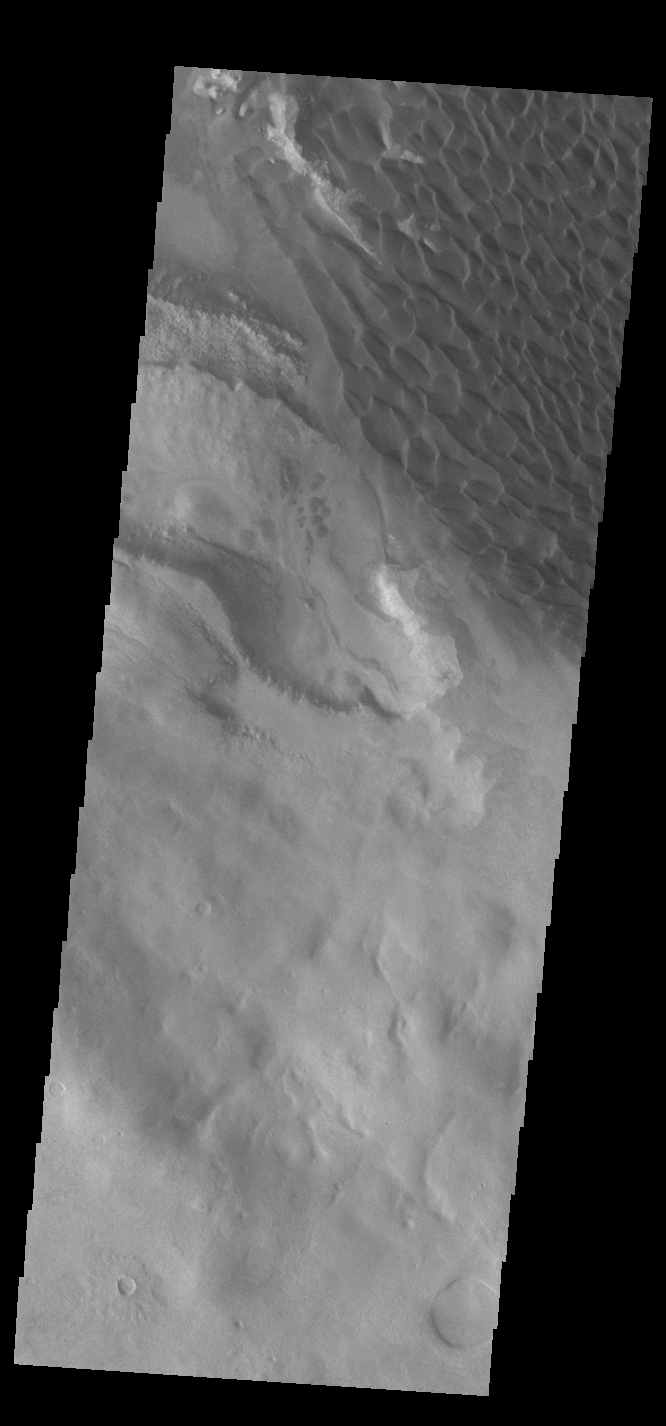

Rabe Crater Dunes

The dunes seen in this VIS image are located on the complex floor of Rabe Crater. The sand is likely derived by erosion into the deposit that fills most of the crater floor, creating a pit which hosts the dunes. Rabe Crater is located in Noachis Terra and is 108km in diameter (67 miles).

Credit: NASA/JPL-Caltech/ASU